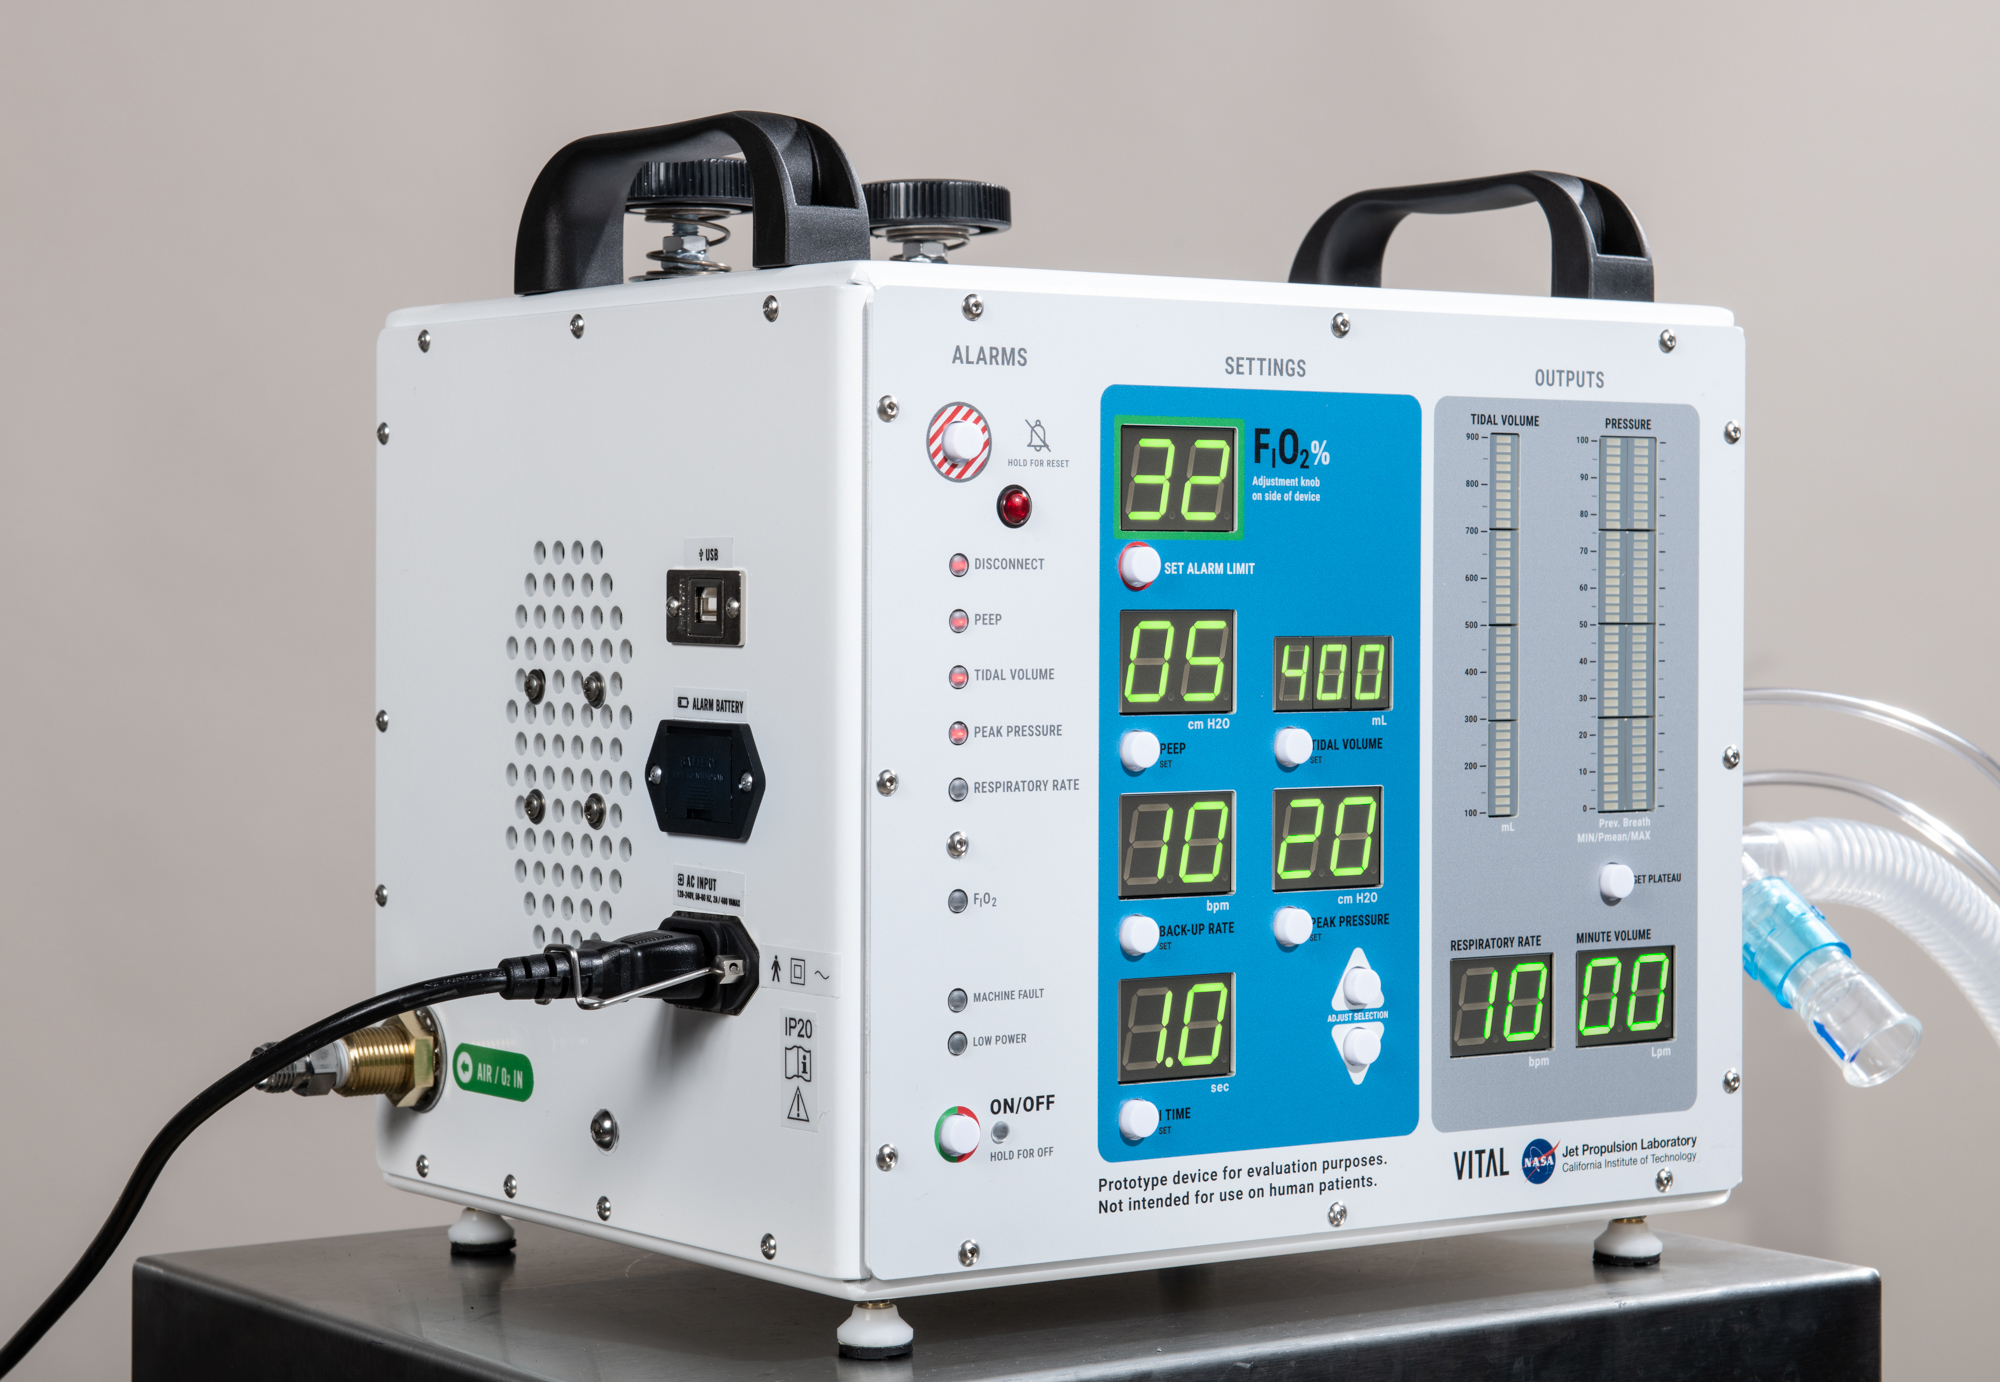

NASA’s Coronavirus Ventilator Prototype

Figure 1

Figure 2

This image shows the ventilator prototype for coronavirus patients designed and built by NASA’s Jet Propulsion Laboratory in Southern California. VITAL (Ventilator Intervention Technology Accessible Locally) is designed to be faster to build and easier to maintain than traditional ventilators, with a fraction of the parts.

Credit: NASA/JPL-Caltech